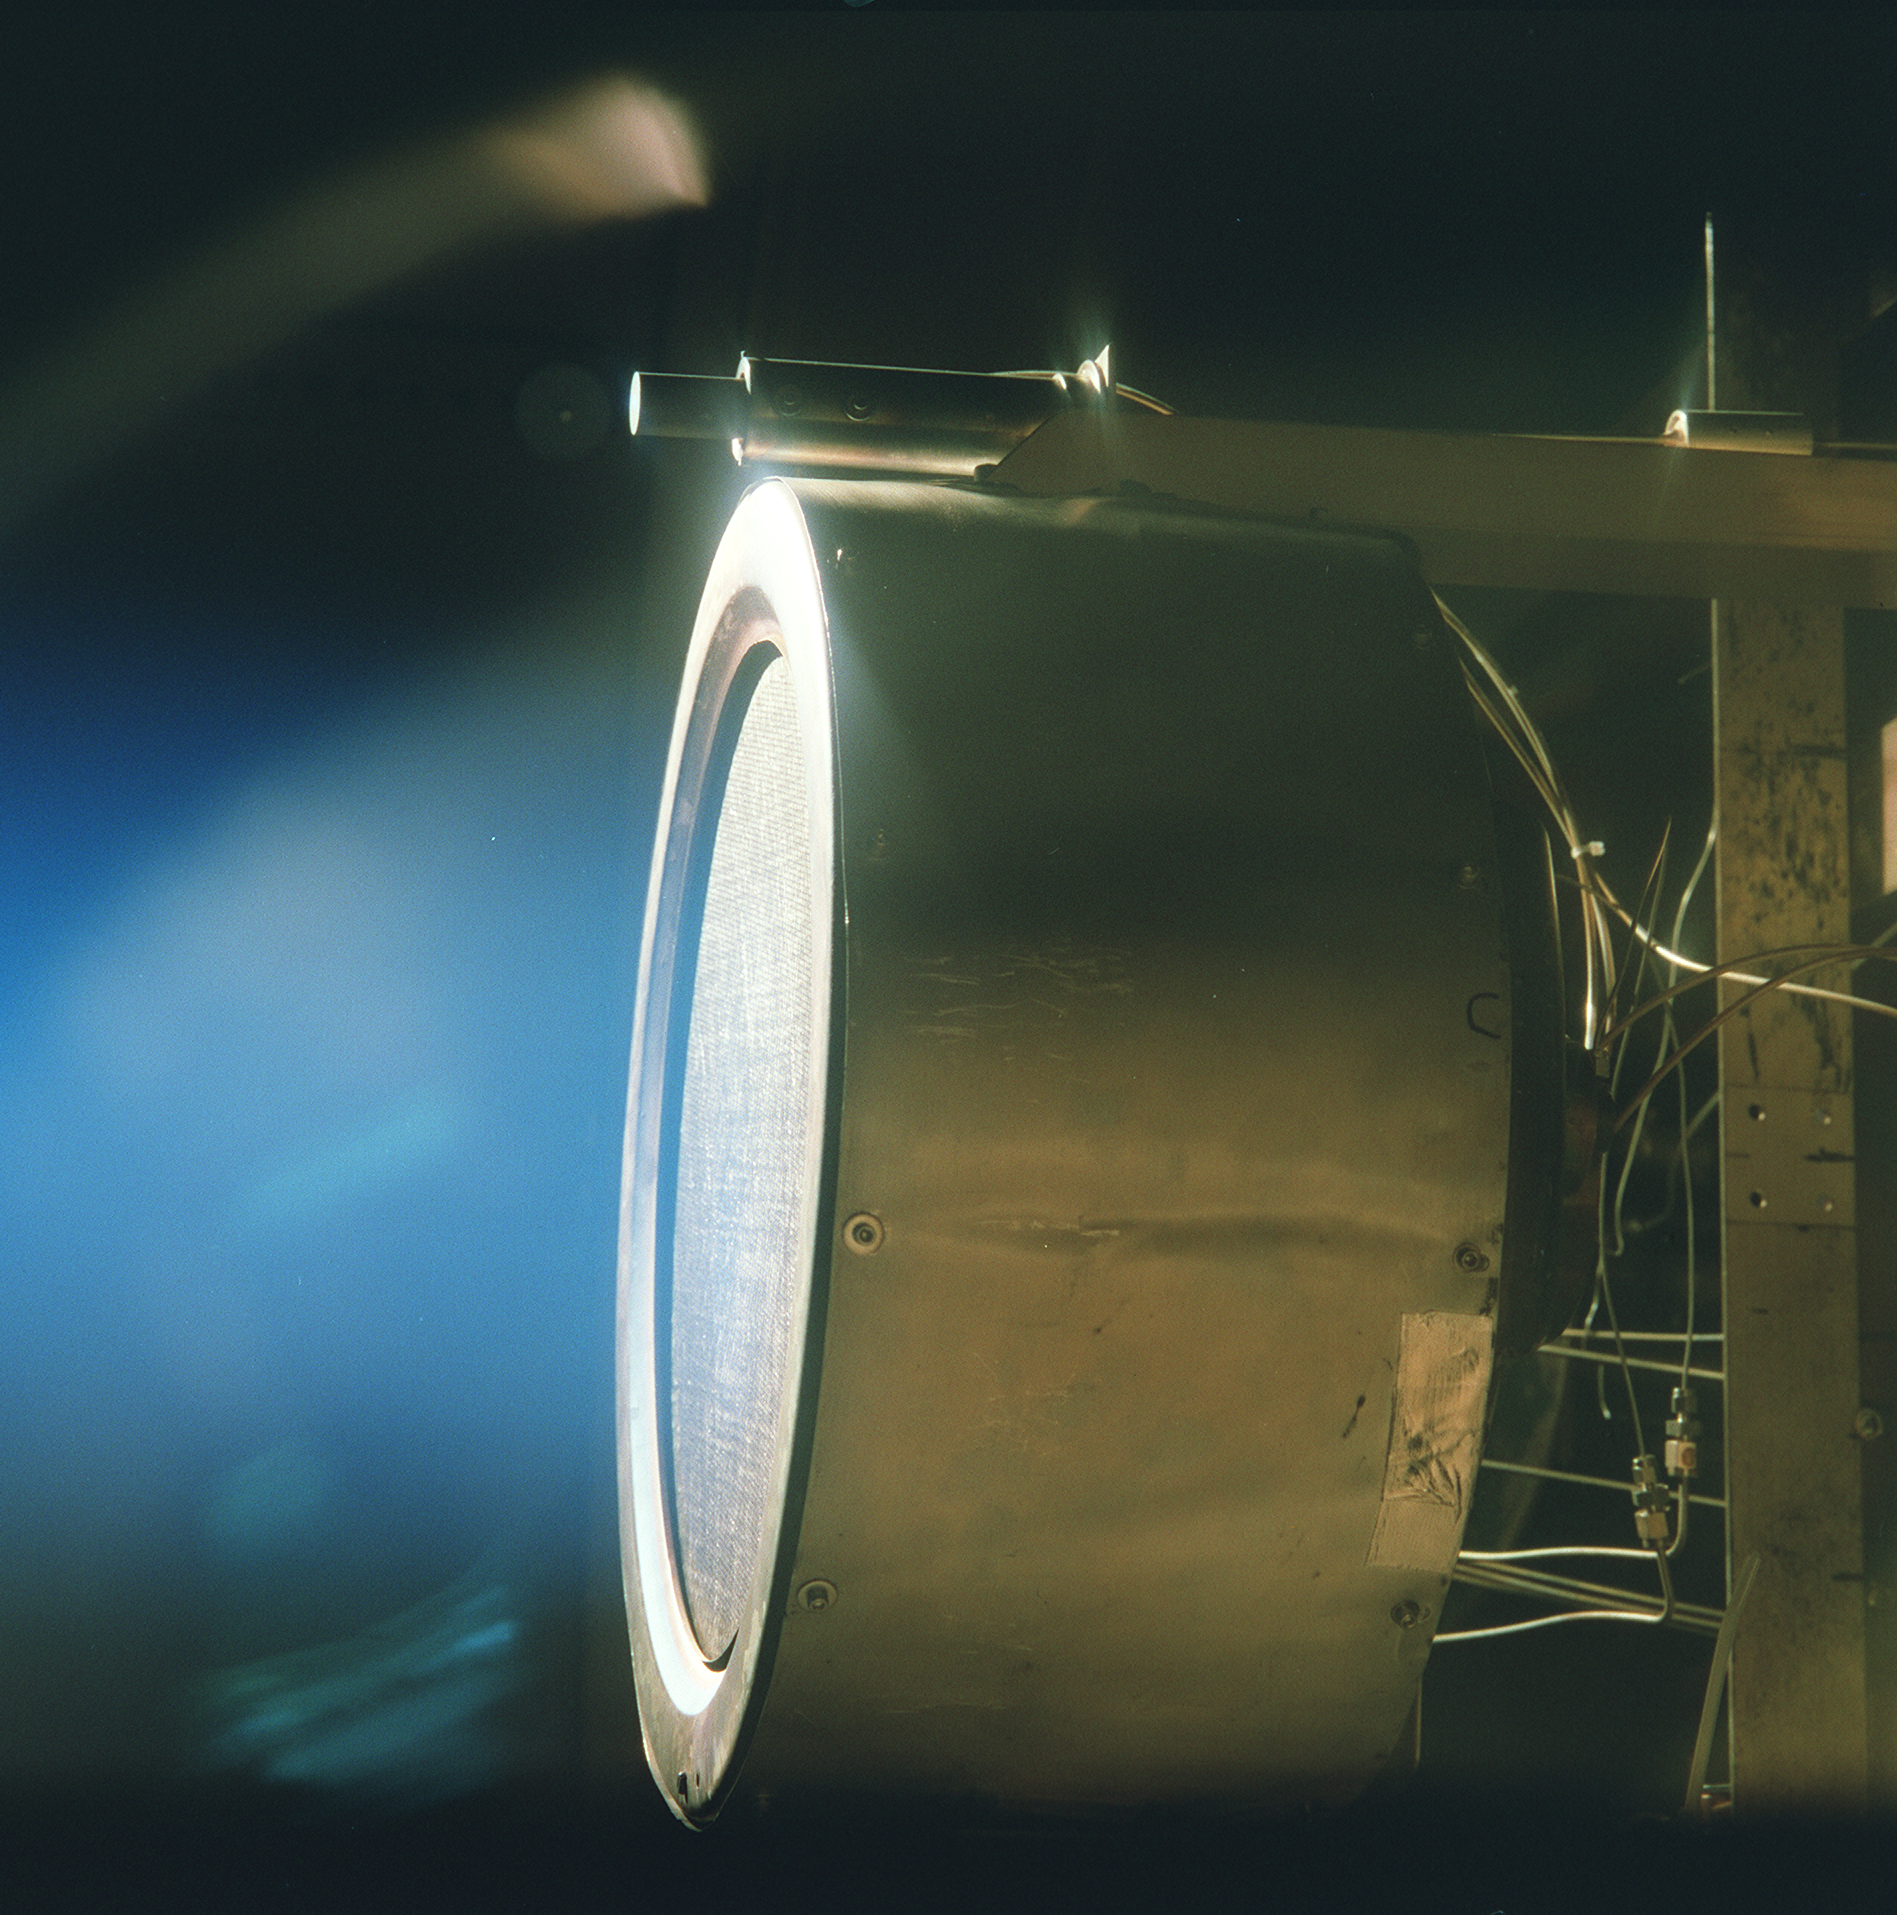

Deep Space 1’s Ion Engine

This image of a xenon ion engine prototype, photographed through a port of the vacuum chamber where it was being tested at NASA’s Jet Propulsion Laboratory, shows the faint blue glow of charged atoms being emitted from the engine. The engine is now in an ongoing extended- life test, in a vacuum test chamber at JPL, and has run for almost 500 days (12,000 hours) and is scheduled to complete nearly 625 days (15,000 hours) by the end of 2001.

A similar engine powers the New Millennium Program’s flagship mission, Deep Space 1, which uses the ion engine in a trip through the solar system.

The engine, weighing 17.6 pounds (8 kilograms), is 15.7 inches (40 centimeters) in diameter and 15.7 inches long. The actual thrust comes from accelerating and expelling positively charged xenon atoms, or ions. While the ions are fired in great numbers out the thruster at more than 110,000 kilometers (68,000 miles) per hour, their mass is so low that the engine produces a gentle thrust of only 90 millinewtons (20-thousandths of a pound).

Credit: NASA/JPL